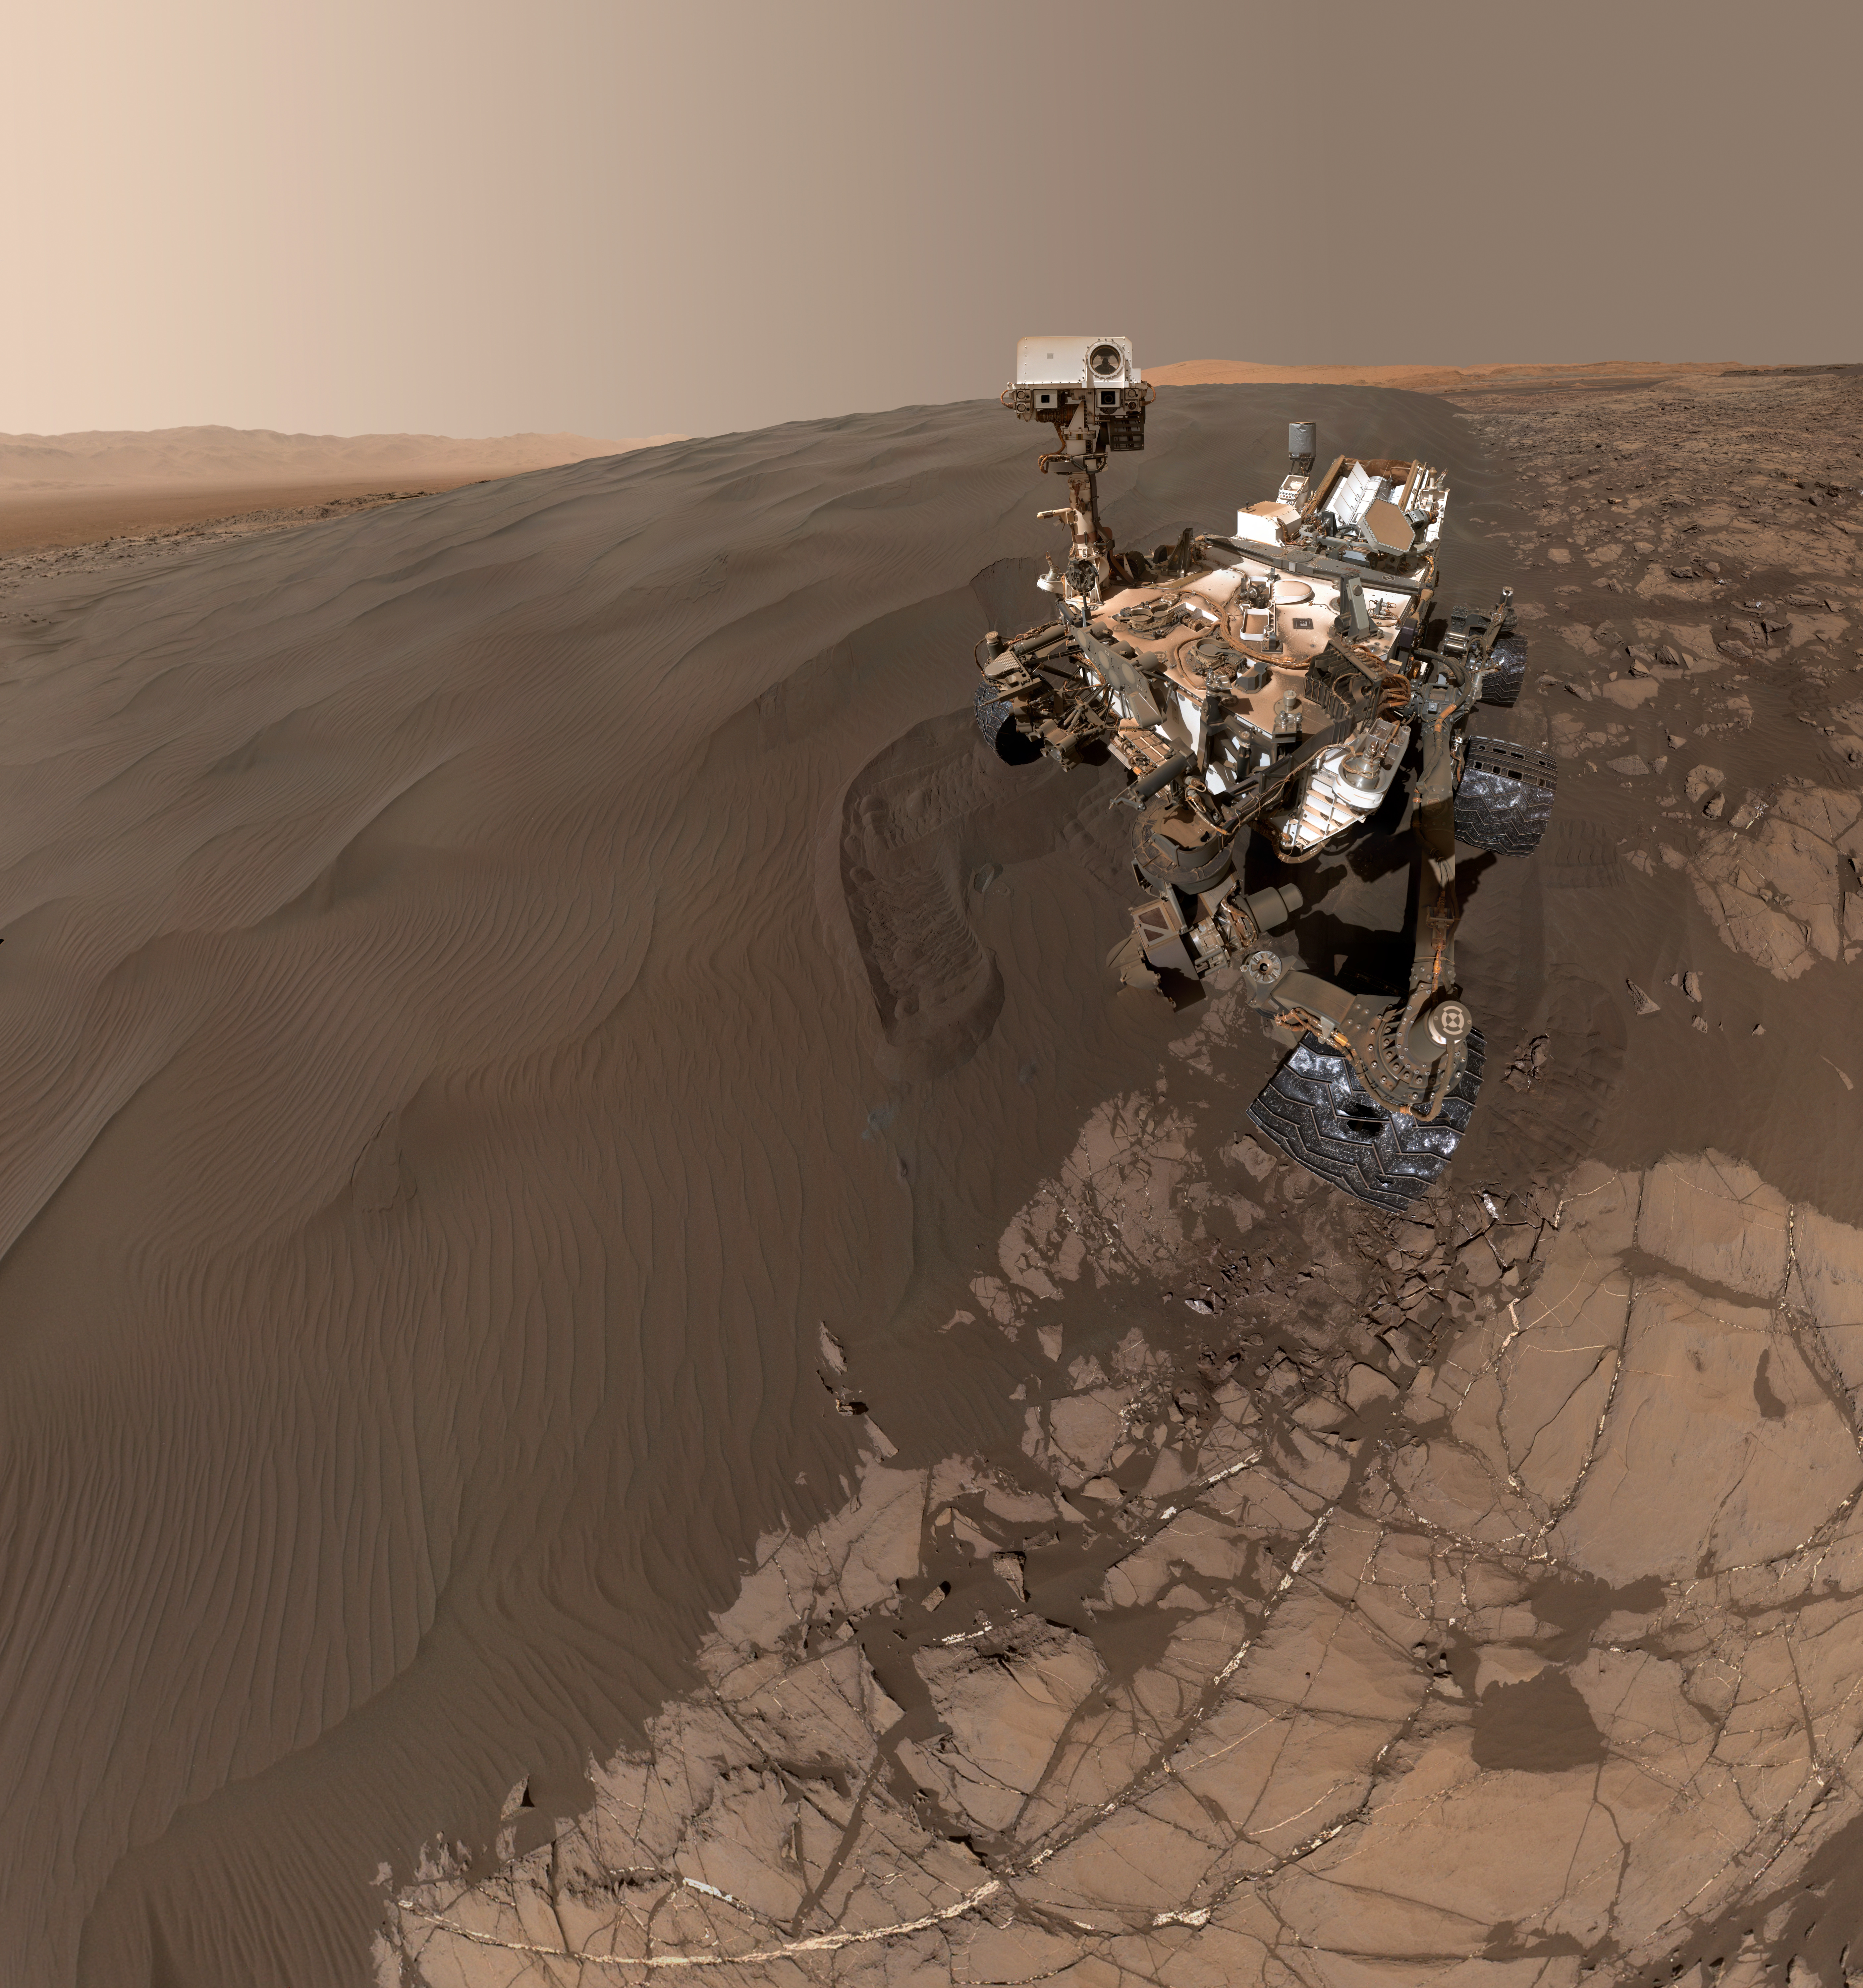

Curiosity Self-Portrait at Martian Sand Dune

This self-portrait of NASA’s Curiosity Mars rover shows the vehicle at “Namib Dune,” where the rover’s activities included scuffing into the dune with a wheel and scooping samples of sand for laboratory analysis.

The scene combines 57 images taken on Jan. 19, 2016, during the 1,228th Martian day, or sol, of Curiosity’s work on Mars. The camera used for this is the Mars Hand Lens Imager (MAHLI) at the end of the rover’s robotic arm.

Namib Dune is part of the dark-sand “Bagnold Dune Field” along the northwestern flank of Mount Sharp. Images taken from orbit have shown that dunes in the Bagnold field move as much as about 3 feet (1 meter) per Earth year.

The location of Namib Dune is show on a map of Curiosity’s route at http://mars.nasa.gov/msl/multimedia/images/?ImageID=7640. The relationship of Bagnold Dune Field to the lower portion of Mount Sharp is shown in a map at PIA16064.

The view does not include the rover’s arm. Wrist motions and turret rotations on the arm allowed MAHLI to acquire the mosaic’s component images. The arm was positioned out of the shot in the images, or portions of images, that were used in this mosaic. This process was used previously in acquiring and assembling Curiosity self-portraits taken at sample-collection sites, including “Rocknest” (PIA16468), “Windjana” (PIA18390) and “Buckskin” (PIA19807).

For scale, the rover’s wheels are 20 inches (50 centimeters) in diameter and about 16 inches (40 centimeters) wide.

MAHLI was built by Malin Space Science Systems, San Diego. NASA’s Jet Propulsion Laboratory, a division of the California Institute of Technology in Pasadena, manages the Mars Science Laboratory Project for the NASA Science Mission Directorate, Washington. JPL designed and built the project’s Curiosity rover.

More information about Curiosity is online at http://www.nasa.gov/msl and http://mars.jpl.nasa.gov/msl/.

Photojournal Note: Also available is the full resolution TIFF file PIA20316_full.tif. This file may be too large to view from a browser; it can be downloaded onto your desktop by right-clicking on the previous link and viewed with image viewing software.

Credit: NASA/JPL-Caltech/MSSS